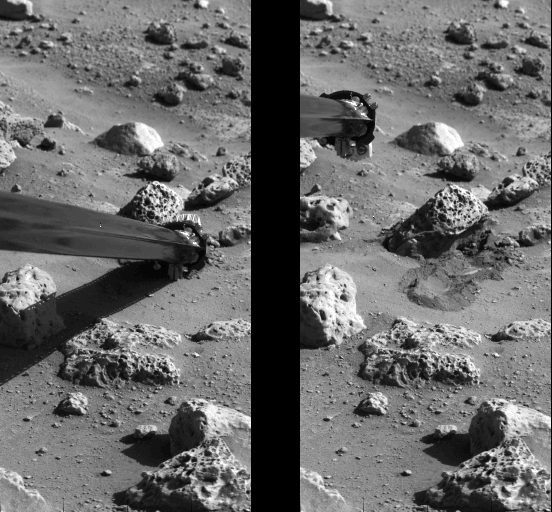

‘Mister Badger’ Pushing Mars Rock

Viking’s soil sampler collector arm successfully pushed a rock on the surface of Mars during the afternoon of Friday, October 8. The irregular-shaped rock was pushed several inches by the Lander’s collector arm, which displaced the rock to the left of its original position, leaving it cocked slightly upward. Photographs and other information verified the successful rock push. Photo at left shows the soil sampler’s collector head pushing against the rock, named ‘Mister Badger’ by flight controllers. Photo at right shows the displaced rock and the depression whence it came. Part of the soil displacement was caused by the collector s backhoe. A soil sample will be taken from the site Monday night, October 11. It will then be delivered to Viking s organic chemistry instrument for a series of analyses during the next few weeks. The sample is being sought from beneath a rock because scientists believe that, if there are life forms on Mars, they may seek rocks as shelter from the Sun s intense ultraviolet radiation.

Credit: NASA/JPL